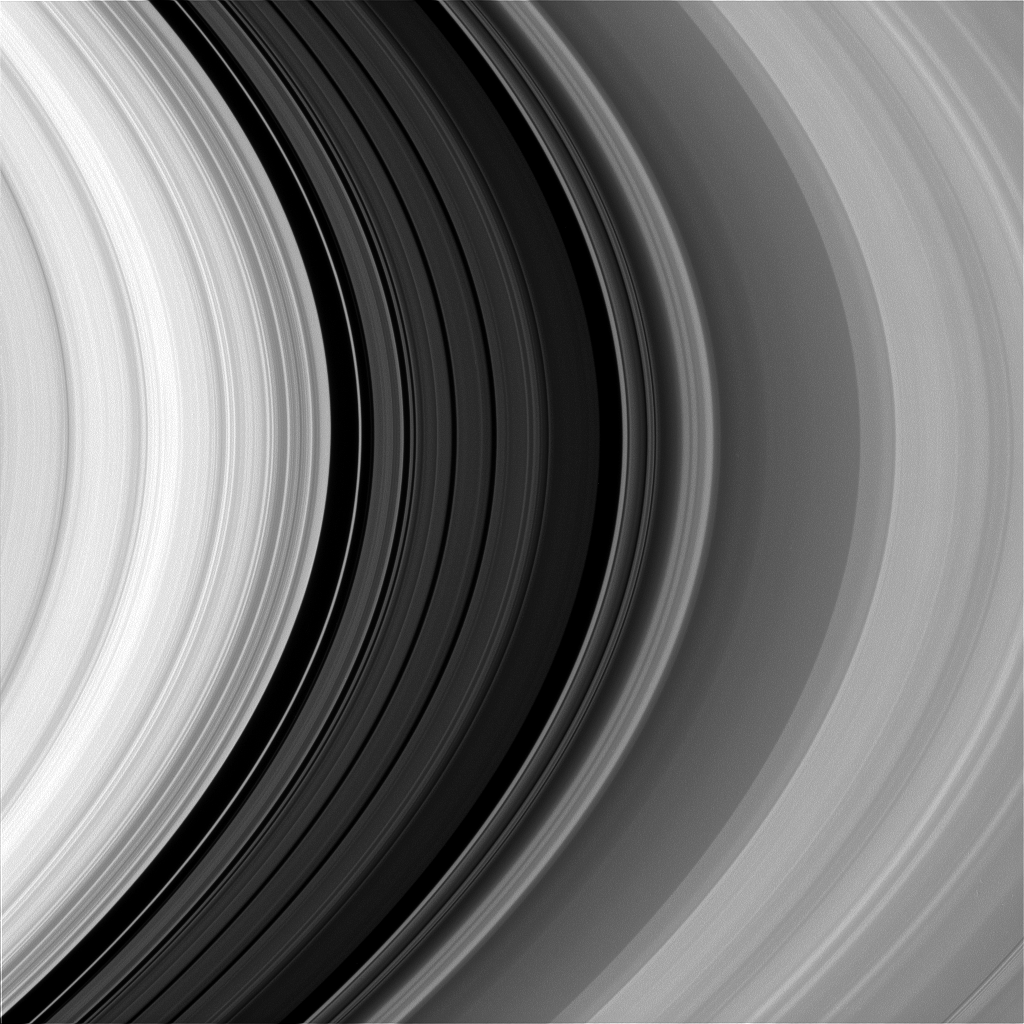

Study in Scarlet

If your eyes could only see the color red, this is how Saturn’s rings would look.

Many Cassini color images, like this one, are taken in red light so scientists can study the often subtle color variations of Saturn’s rings. These variations may reveal clues about the chemical composition and physical nature of the rings. For example, the longer a surface is exposed to the harsh environment in space, the redder it becomes. Putting together many clues derived from such images, scientists are coming to a deeper understanding of the rings without ever actually visiting a single ring particle.

This view looks toward the sunlit side of the rings from about 11 degrees above the ringplane. The image was taken in red light with the Cassini spacecraft narrow-angle camera on Dec. 6, 2014.

The view was acquired at a distance of approximately 870,000 miles (1.4 million kilometers) from Saturn and at a Sun-Saturn-spacecraft, or phase, angle of 27 degrees. Image scale is 5 miles (8 kilometers) per pixel.

The Cassini-Huygens mission is a cooperative project of NASA, the European Space Agency and the Italian Space Agency. NASA’s Jet Propulsion Laboratory, a division of the California Institute of Technology in Pasadena, manages the mission for NASA’s Science Mission Directorate, Washington. The Cassini orbiter and its two onboard cameras were designed, developed and assembled at JPL. The imaging operations center is based at the Space Science Institute in Boulder, Colo.

Credit: NASA/JPL-Caltech/Space Science Institute